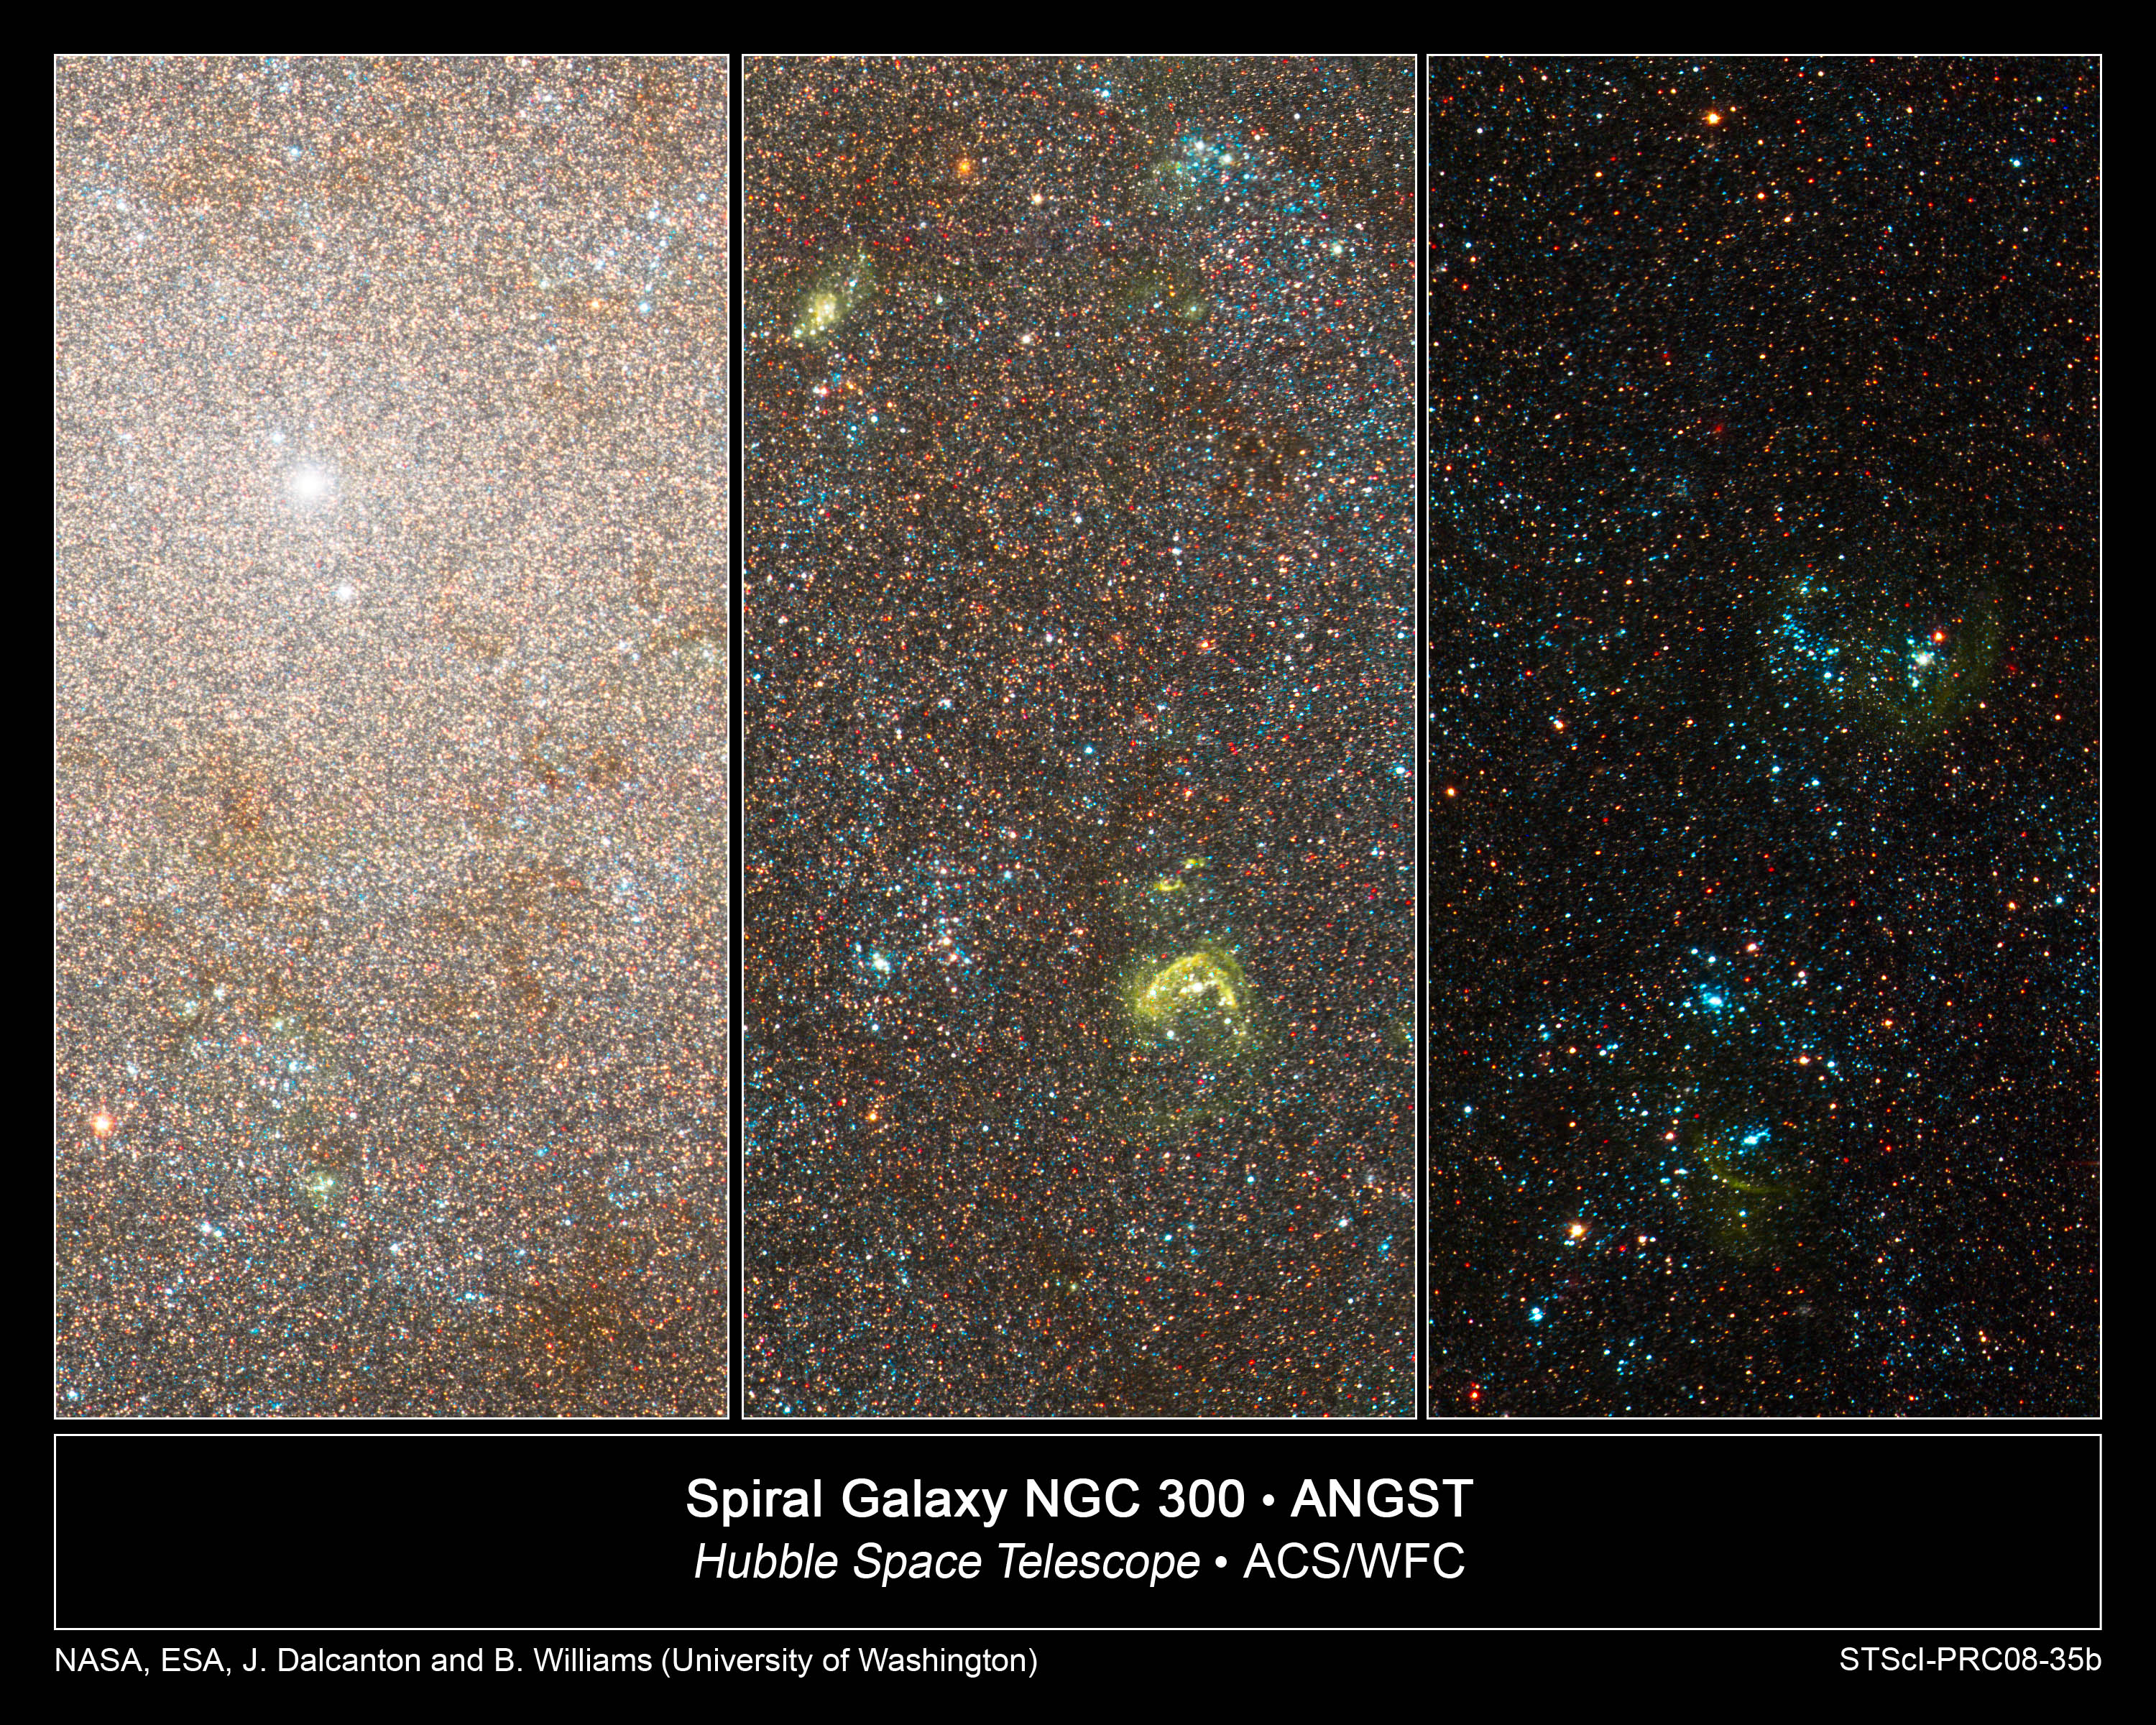

Hubble Resolves Swarms of Stars in Nearby Galaxy

These images taken by NASA's Hubble Space Telescope capture three close-up views of the spiral galaxy NGC 300, a member of the Sculptor Group of galaxies near our Milky Way. NGC 300 resides 7 million light-years from Earth.

In the image at far left, Hubble resolves a dense swarm of stars, patches of dust, and a bright central star cluster. This cluster lies at the very nucleus of the galaxy. Similar clusters are thought to be related to the formation of supermassive black holes. The image at center shows a star-forming region a few thousand light-years farther from the galaxy's center. The yellow blobs are the glow from hot gas that has been heated by radiation from the nearest young, blue stars. The image at far right reveals more diffuse groupings of young, blue stars, farther away from the galaxy's center, along with faint shells of hot gas.

NGC 300 is part of a detailed survey called the ACS Nearby Galaxy Survey Treasury program (ANGST). In this census Hubble observed roughly 14 million stars in 69 galaxies. The survey explored a region called the "Local Volume," and the galaxy distances ranged from 6.5 million light-years to 13 million light-years from Earth. The Local Volume resides beyond the Local Group of galaxies, an even nearer collection of a few dozen galaxies within about 3 million light-years of our Milky Way Galaxy.

The natural-color images were constructed using observations taken in infrared, visible, and blue light. The observations were made in November 2006 with Hubble's Advanced Camera for Surveys.

Credit: NASA, ESA, and J. Dalcanton and B. Williams (University of Washington)